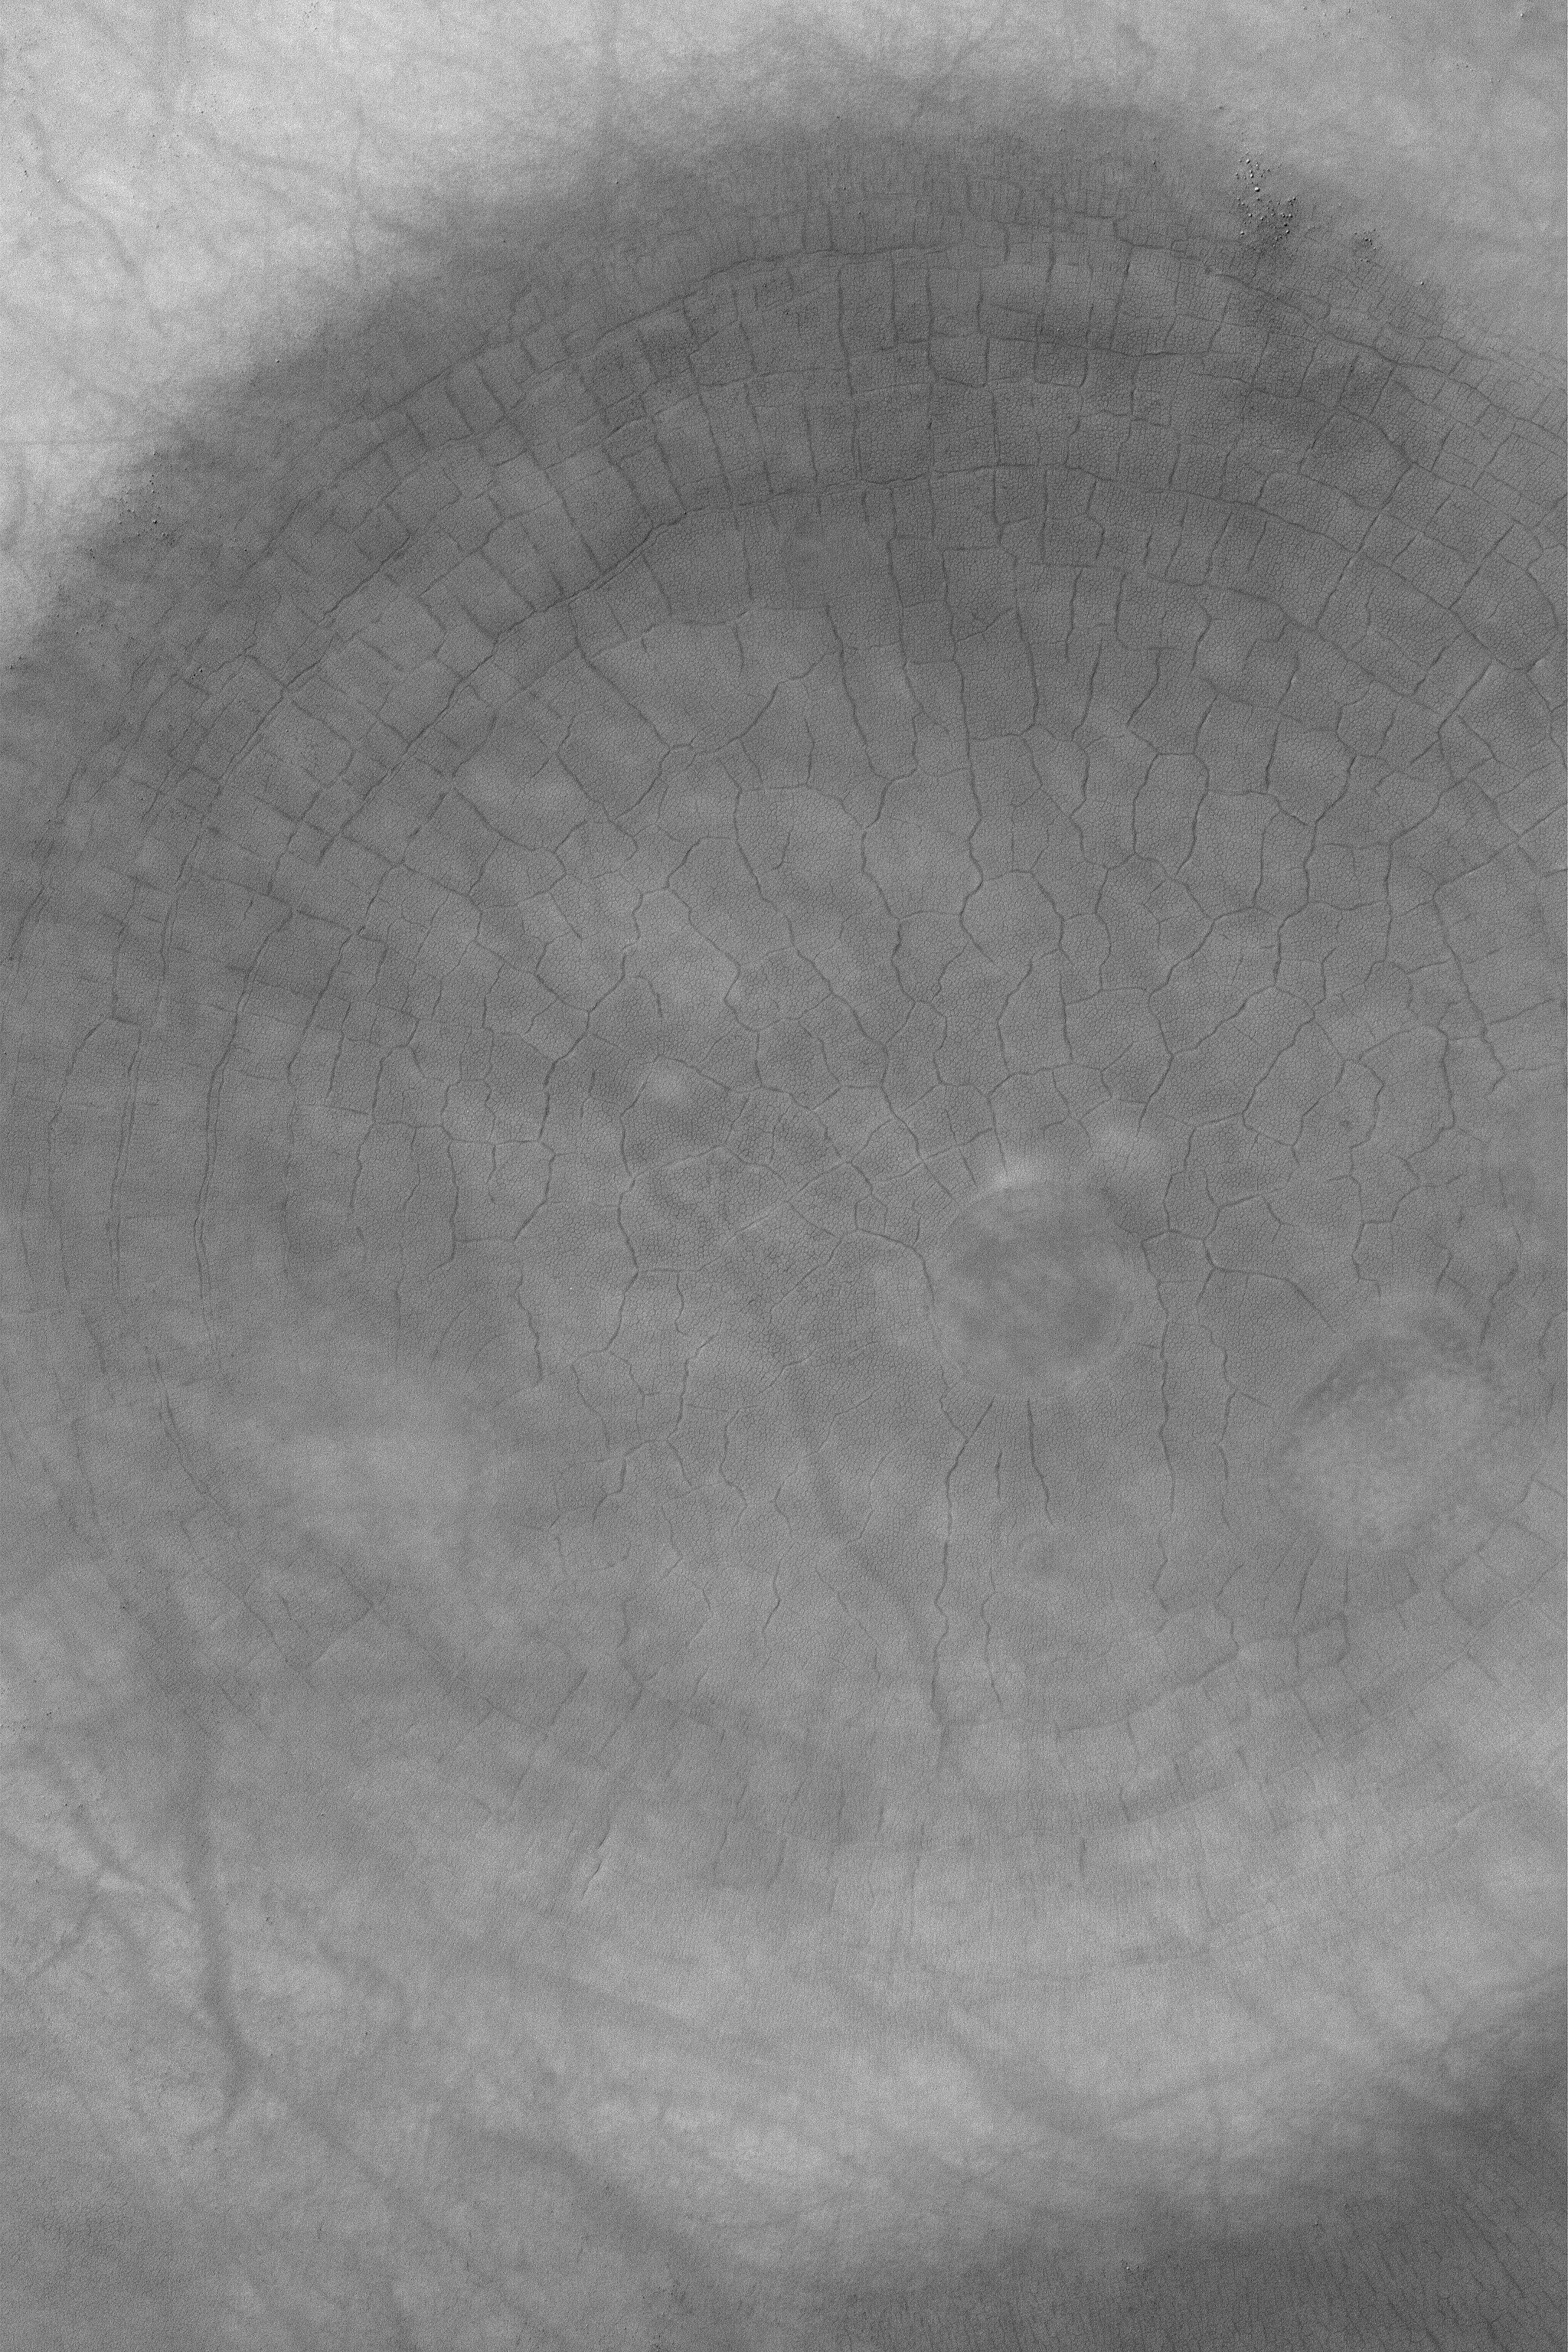

South Polar Polygons

4 March 2004
This Mars Global Surveyor (MGS) Mars Orbiter Camera (MOC) image shows a spectacular suite of large and small polygons in the south polar region. On Earth, polygons such as these would be indicators of the presence of ground ice. Whether this is true for Mars remains to be determined, but it is interesting to note that these polygons do occur in a region identified by the Mars Odyssey Gamma Ray Spectrometer (GRS) team as a place with possible ground ice. The polygons are in an old impact crater located near 62.9°S, 281.4°W. This 1.5 meter (5 ft.) per pixel view covers an area 3 km (1.9 mi) wide and is illuminated by sunlight from the upper left. To see the smaller set of polygons, the reader must view the full-resolution image (click on picture, above).

Credit: NASA/JPL/Malin Space Science Systems